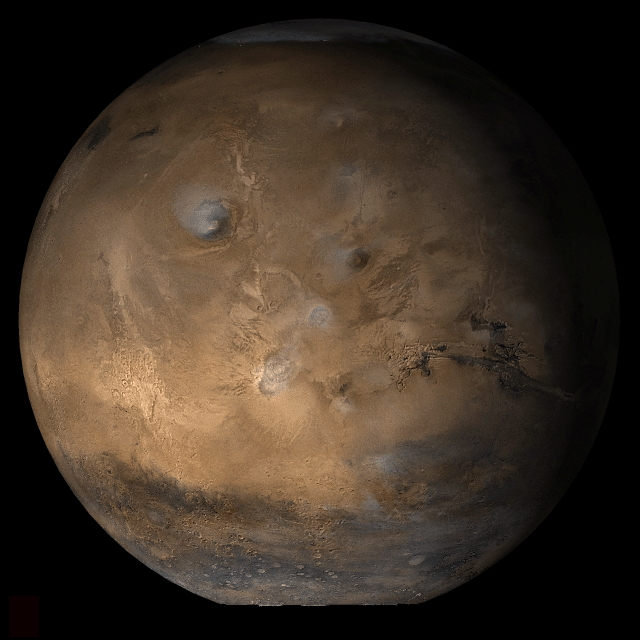

Mars at Ls 39°: Tharsis

4 April 2006
This picture is a composite of Mars Global Surveyor (MGS) Mars Orbiter Camera (MOC) daily global images acquired at Ls 39° during a previous Mars year. This month, Mars looks similar, as Ls 39° occurs in mid-April 2006. The picture shows the Tharsis face of Mars. Over the course of the month, additional faces of Mars as it appears at this time of year are being posted for MOC Picture of the Day. Ls, solar longitude, is a measure of the time of year on Mars. Mars travels 360° around the Sun in 1 Mars year. The year begins at Ls 0°, the start of northern spring and southern autumn.

Season: Northern Spring/Southern Autumn

Credit: NASA/JPL/Malin Space Science Systems